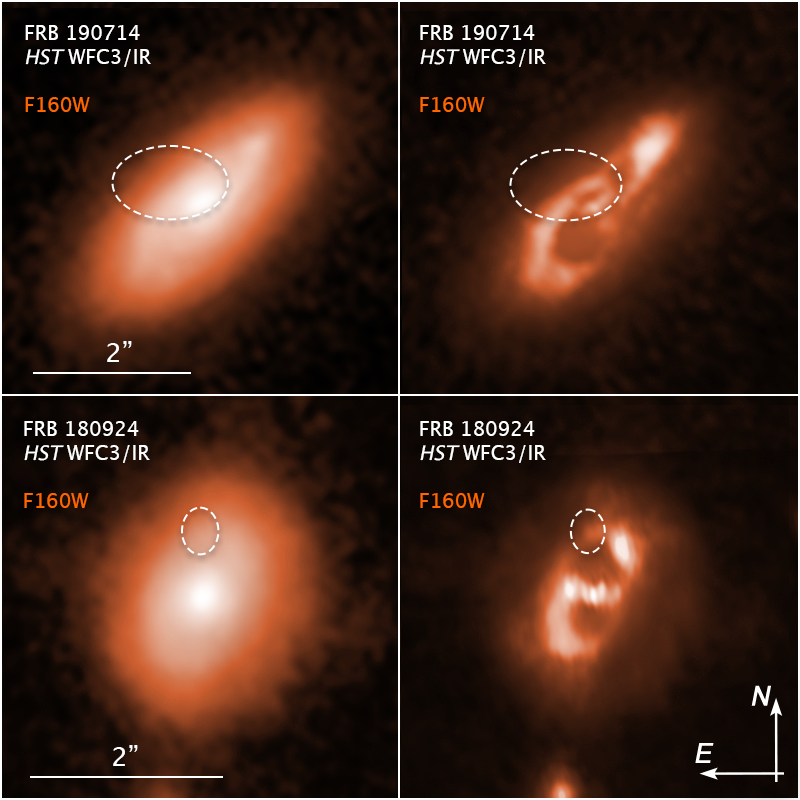

Fast Radio Burst Host Residuals Compass

Credit: NASA, ESA, Alexandra Mannings (UC Santa Cruz); Image Processing: Alyssa Pagan (STScI)